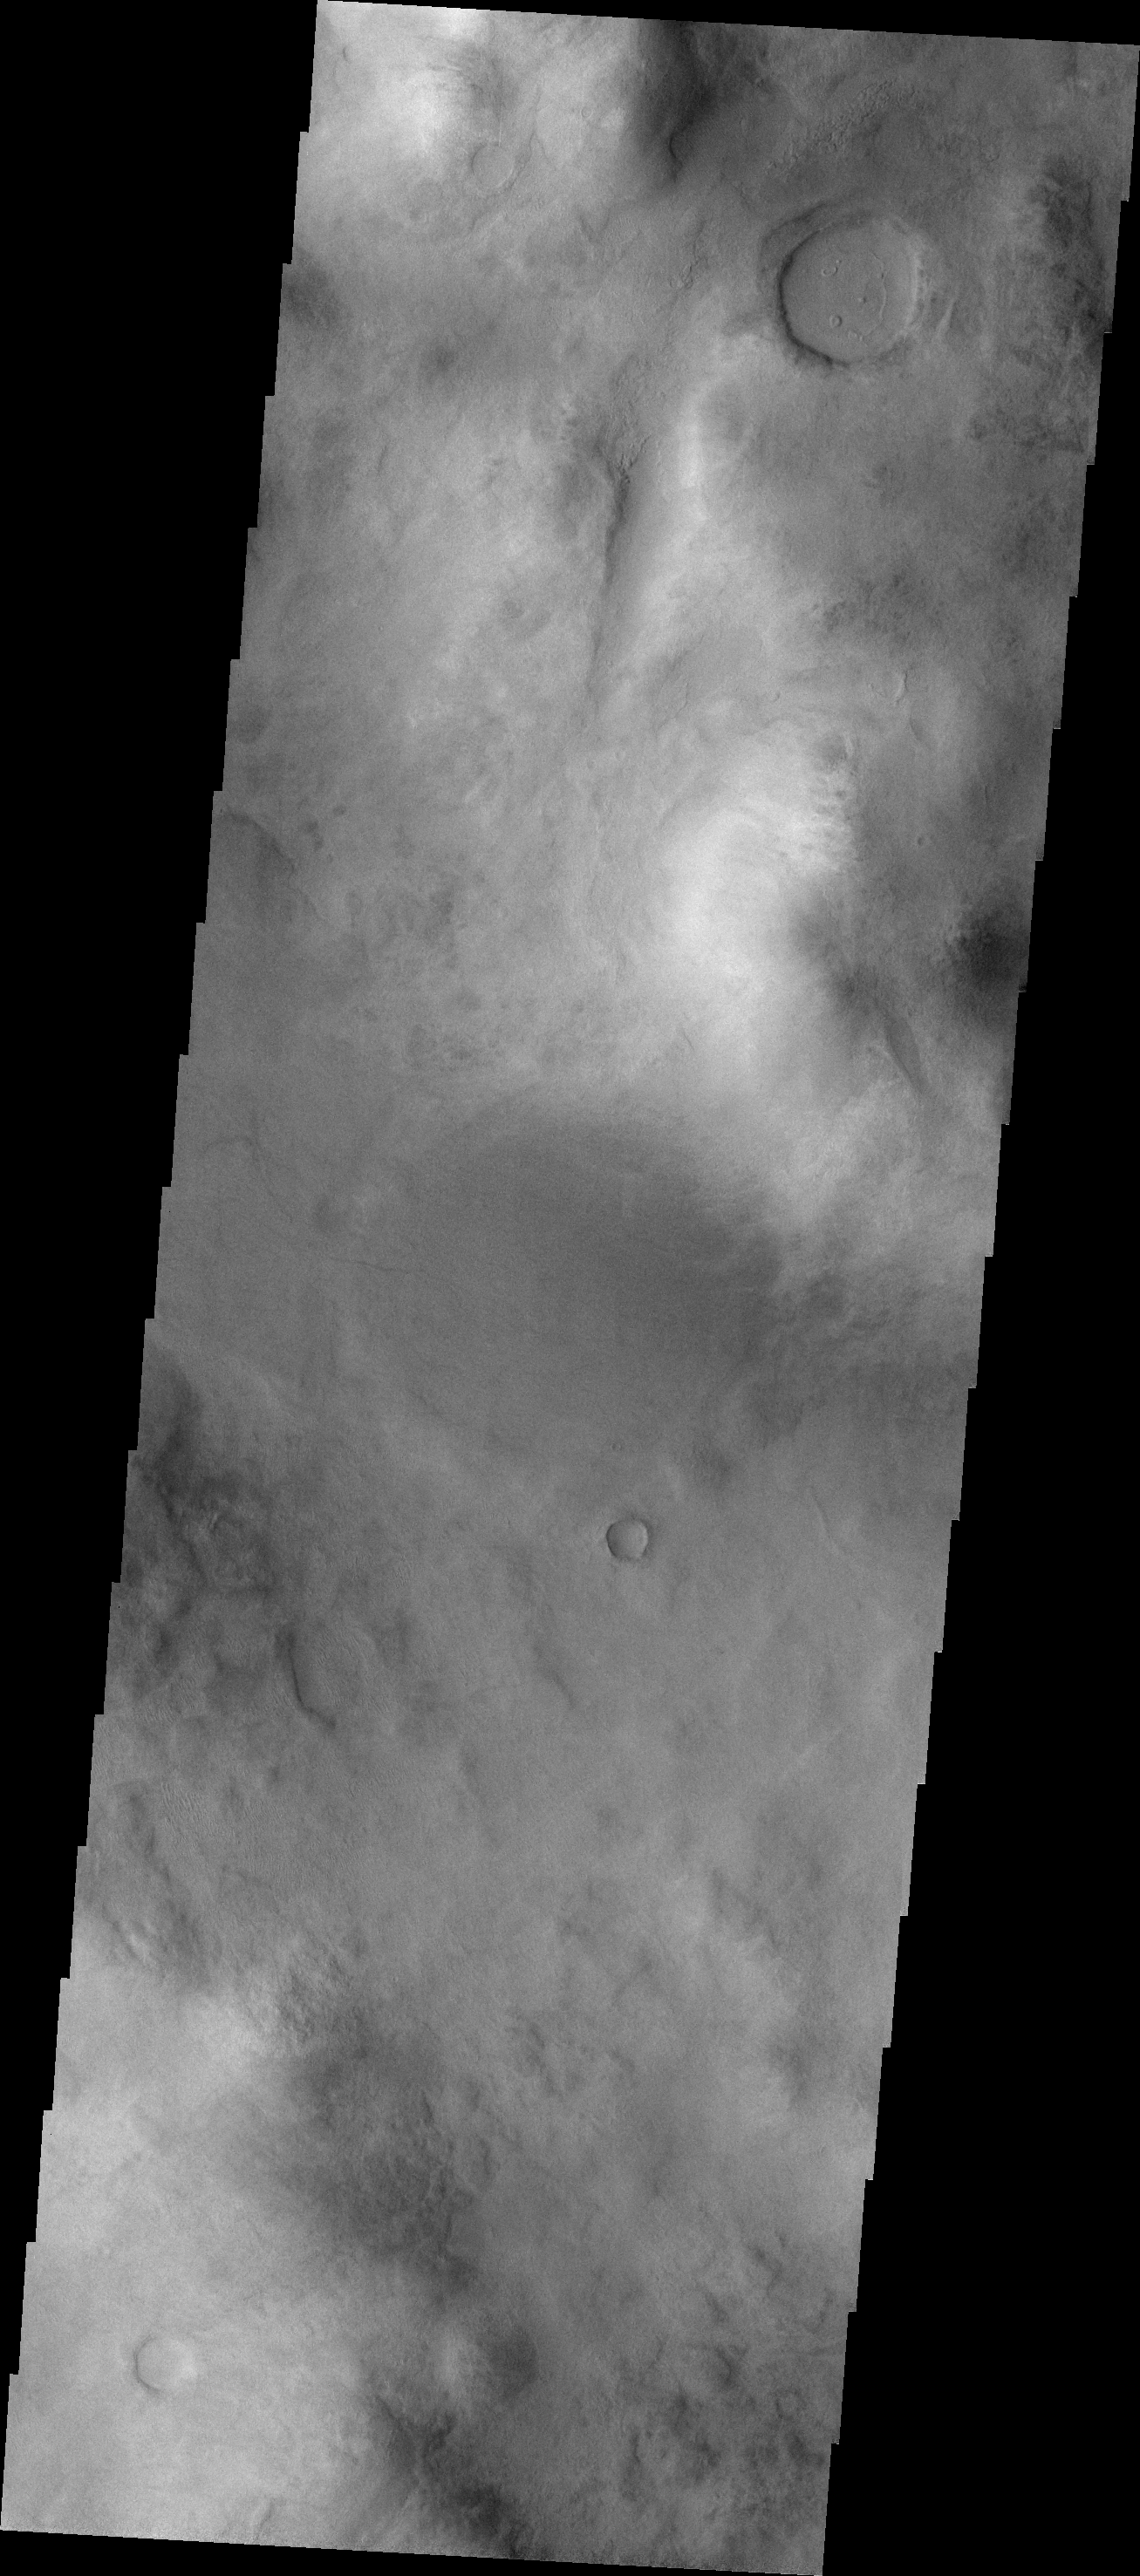

THEMIS Art #110

Do you see what I see? Turn your head to the left and look at the crater at the top of the image – a smiley face will be gazing at you.

Credit: NASA/JPL-Caltech/ASU